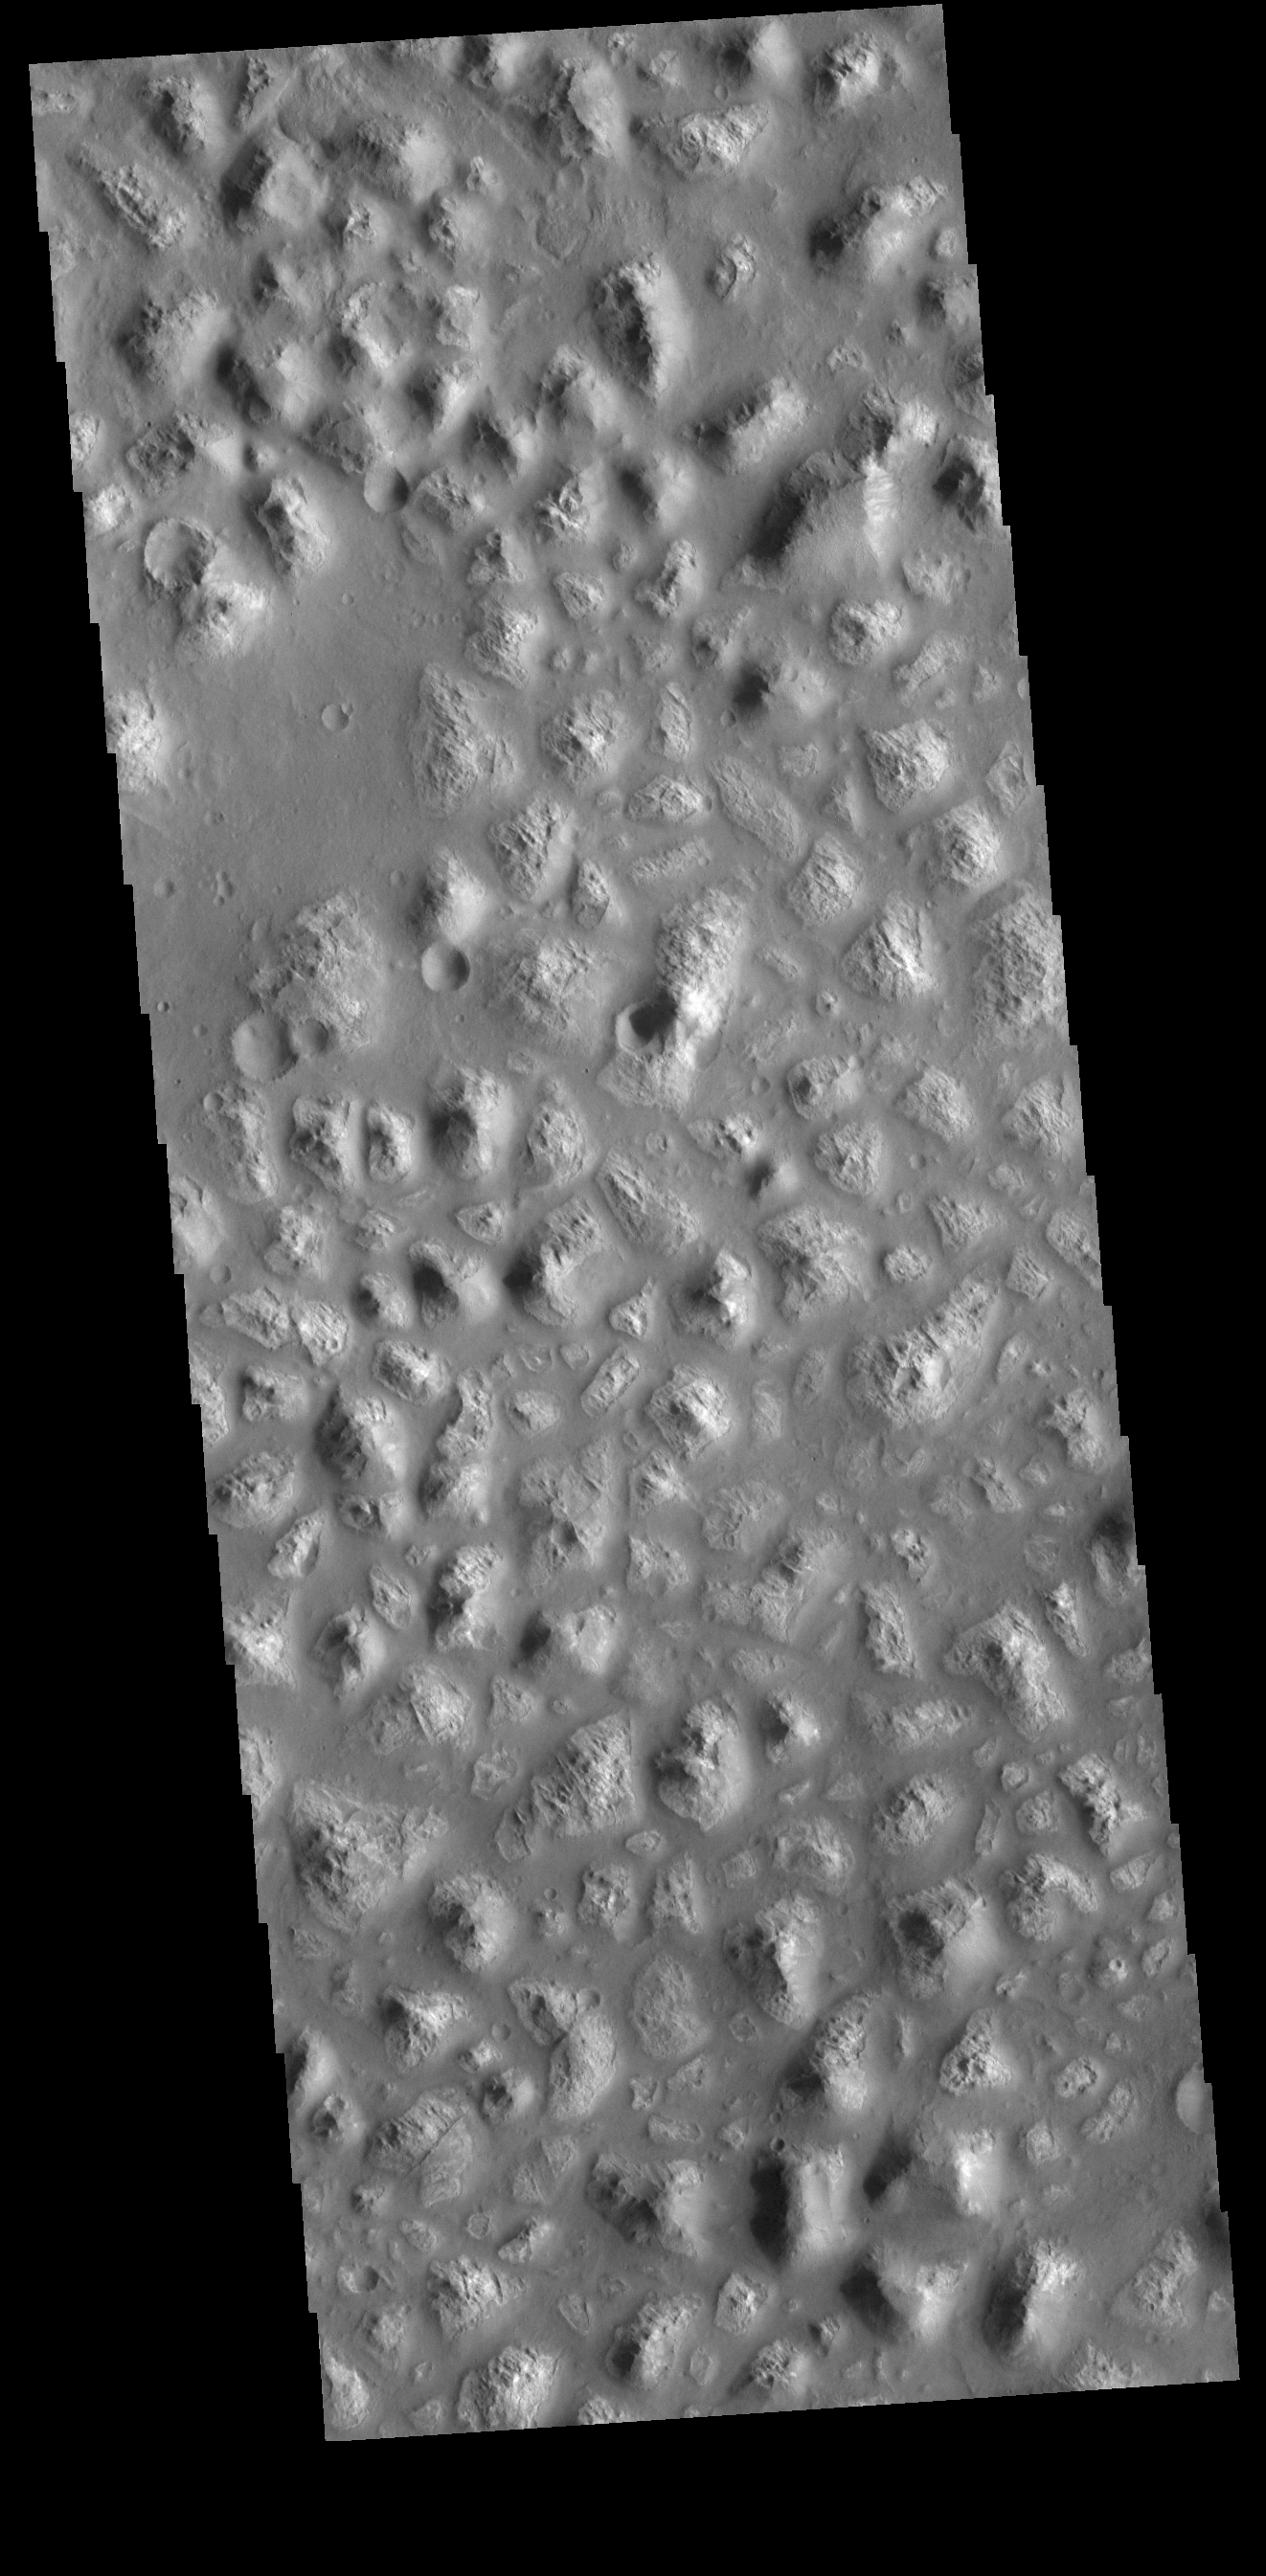

Ariadnes Colles

Today’s VIS image shows part of Ariadnes Colles. The term colles means hills or knobs. The hills appear brighter than the surrounding lowlands, likely due to relatively less dust cover. Ariadnes Colles is located in Terra Cimmeria.

Credit: NASA/JPL-Caltech/ASU